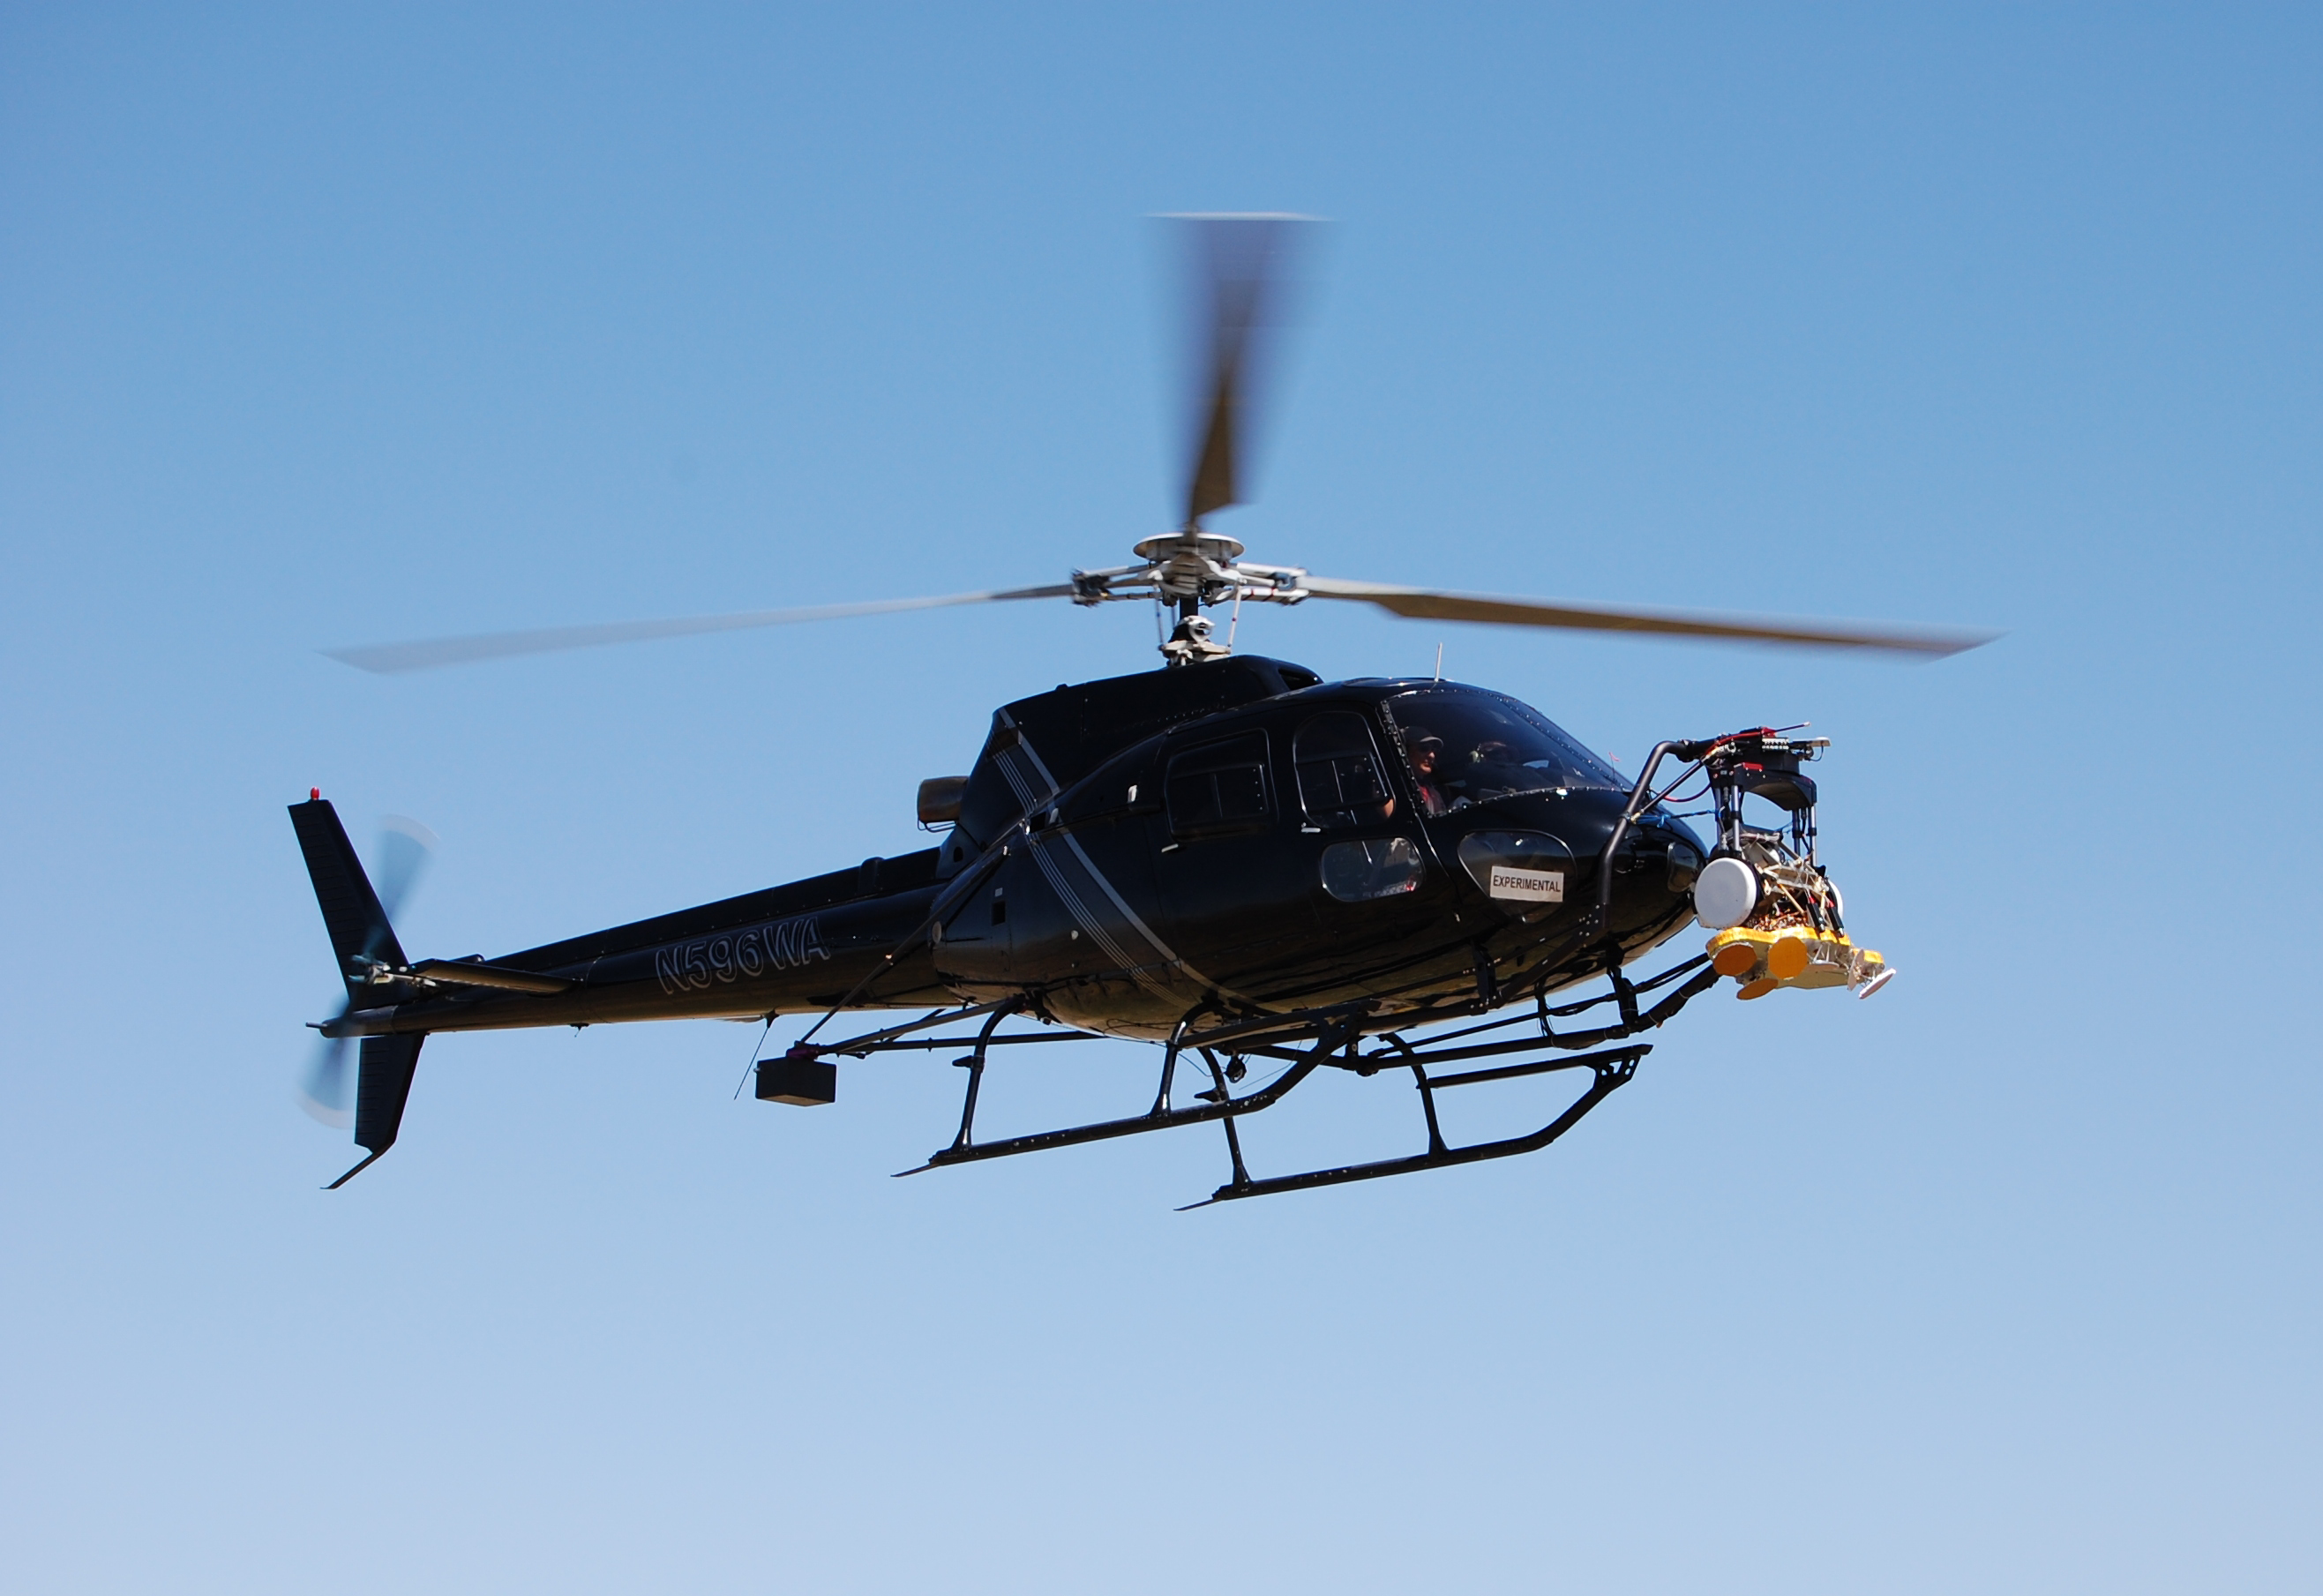

Radar Testing for Mars Science Labotatory

April 2010 testing for a radar that will serve during the next landing on Mars used prescribed descent paths flown by a helicopter carrying an engineering test model of the landing radar for NASA’s Mars Science Laboratory.

The descents at different angles and from different heights simulated paths associated with specific candidate landing sites for the mission. The Mars Science Laboratory mission, managed by NASA’s Jet Propulsion Laboratory, Pasadena, Calif., for the NASA Science Mission Directorate, Washington, is in assembly and testing for launch in autumn 2011 and delivering a rover named Curiosity to Mars in summer 2012.

Wolfe Air Aviation, of Pasadena, Calif., provided the helicopter and flight services for the testing by a team of JPL engineers in flights near Lancaster, Calif., and other locations. This image from April 9, 2010, shows the test radar affixed to a gimbal mounting at the front of the helicopter, which is more often used for aerial photography.

Credit: NASA/JPL-Caltech